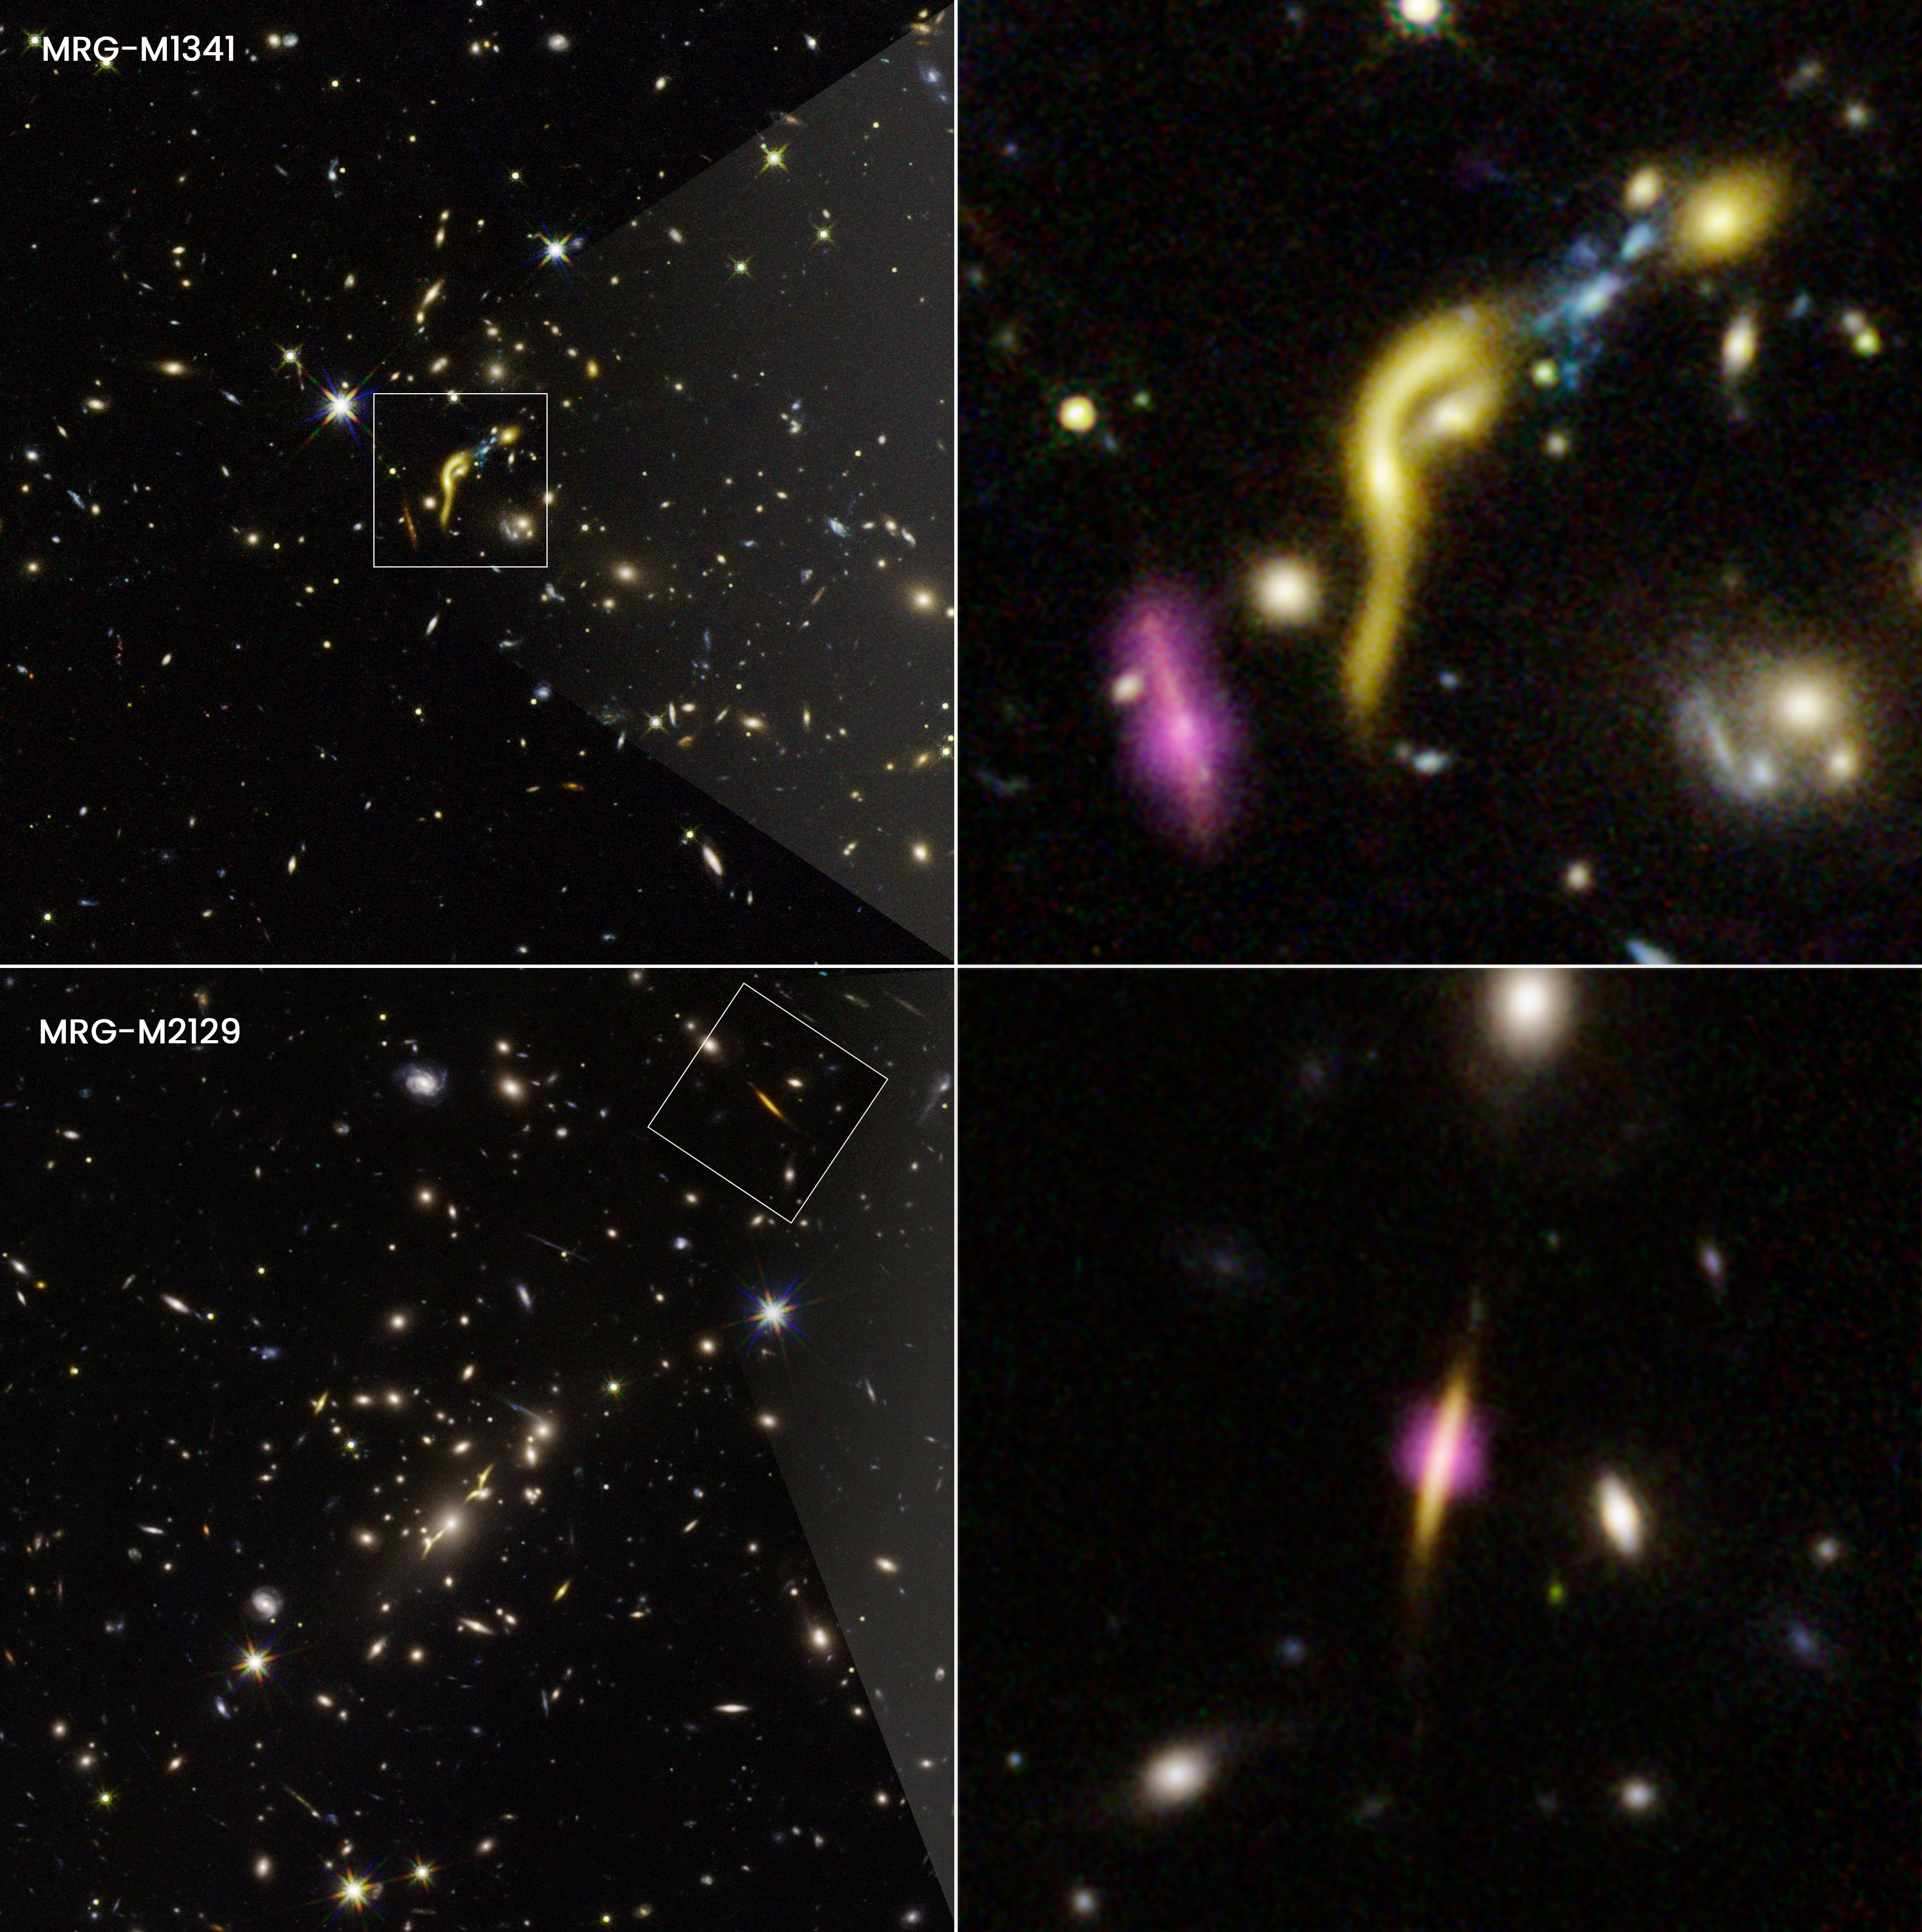

Gravitationally Lensed REQUIEM Galaxies

These images are composites from NASA's Hubble Space Telescope and the Atacama Large Millimeter/submillimeter Array (ALMA). The boxed and pullout images show two of the six, distant, massive galaxies where scientists found star formation has ceased due to the depletion of a fuel source—cold hydrogen gas.

Hubble, together with ALMA, found these odd galaxies when they combined forces with the "natural lens" in space created by foreground massive galaxy clusters. The clusters' gravity stretches and amplifies the light of the background galaxies in an effect called gravitational lensing. This phenomenon allows astronomers to use massive galaxy clusters as natural magnifying glasses to study details in the distant galaxies that would otherwise be impossible to see.

The yellow traces the glow of starlight. The artificial purple color traces cold dust from ALMA observations. This cold dust is used as a proxy for the cold hydrogen gas needed for star formation.

Even with ALMA's sensitivity, scientists do not detect dust in most of the six galaxies sampled. One example is MRG-M1341, at upper right. It looks distorted by the "funhouse mirror" optical effects of lensing. In contrast, the purple blob to the left of the galaxy is an example of a dust-and-gas-rich galaxy.

One example of the detection of cold dust ALMA did make is galaxy MRG-M2129 at bottom right. The galaxy only has dust and gas in the very center. This suggests that star formation may have shut down from the outskirts inward.

Credit: NASA, ESA, Katherine Whitaker (UMass); Image Processing: Joseph DePasquale (STScI)